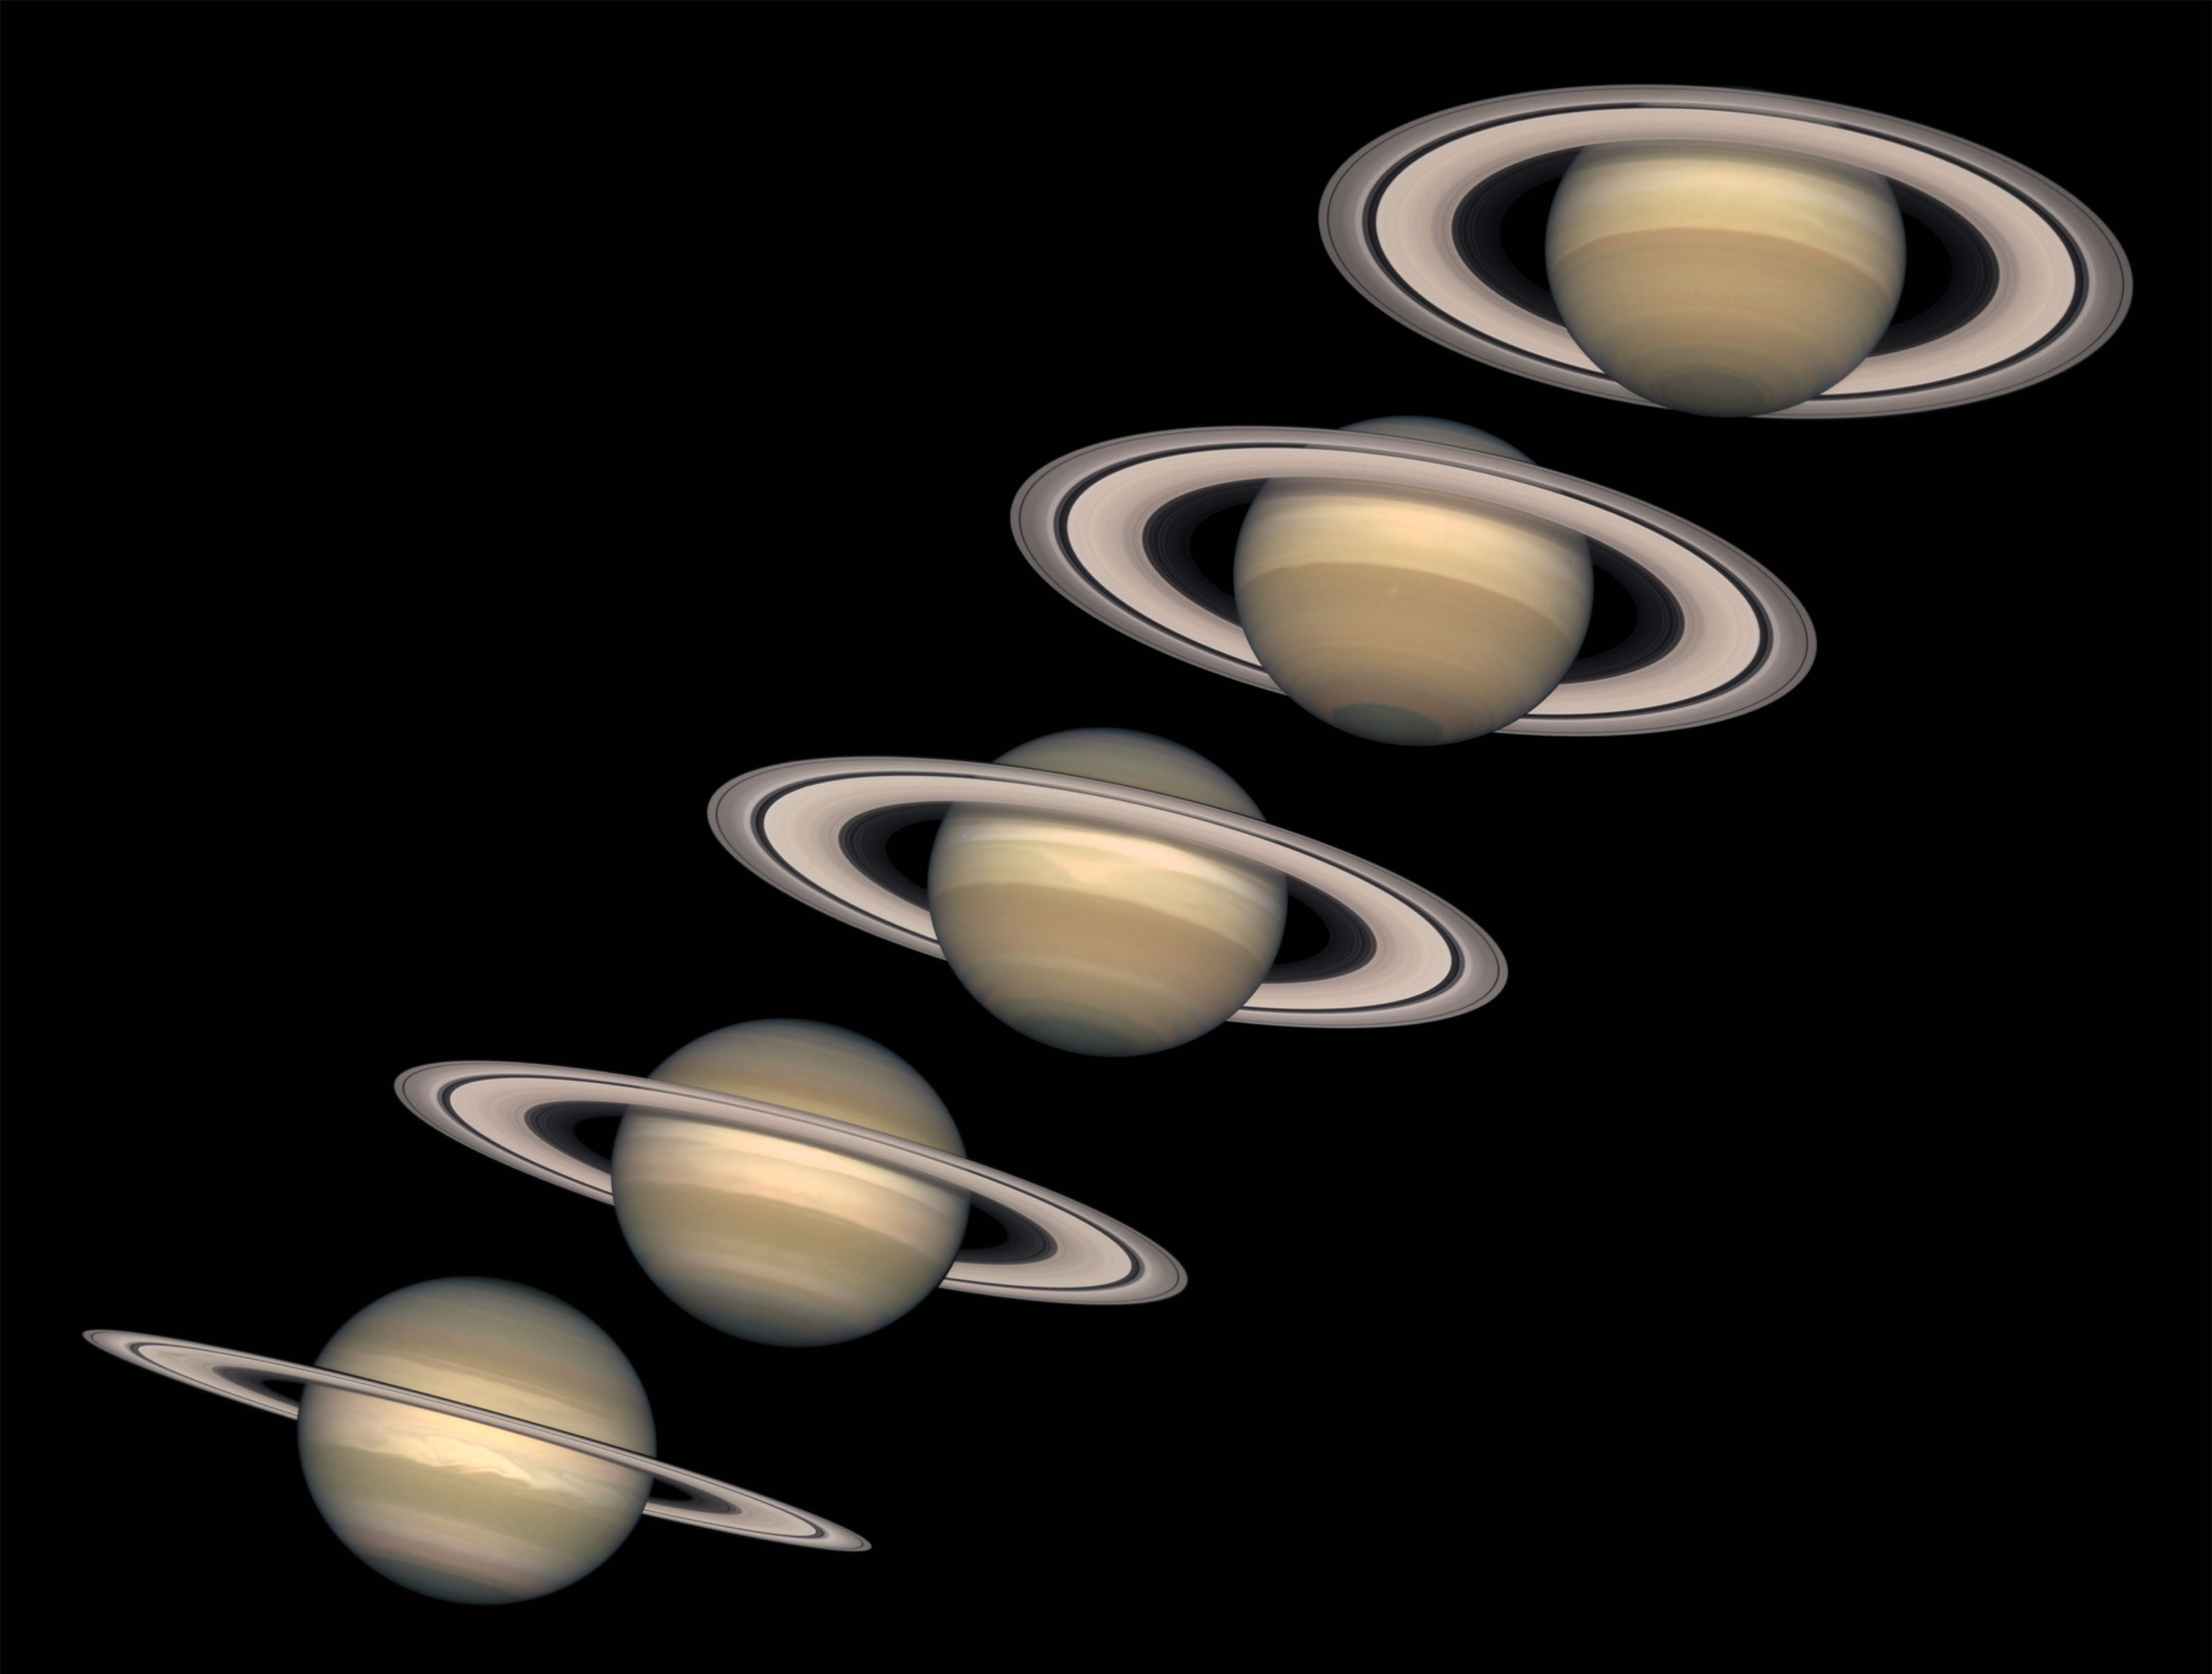

A Change of Seasons on Saturn

Looming like a giant flying saucer in our outer solar system, Saturn puts on a show as the planet and its magnificent ring system nod majestically over the course of its 29-year journey around the Sun. These Hubble Space Telescope images, captured from 1996 to 2000, show Saturn’s rings open up from just past edge-on to nearly fully open as it moves from autumn towards winter in its Northern Hemisphere (For individual images see: PIA03158, PIA03159, PIA03160, PIA03161, and PIA03162).

Saturn’s equator is tilted relative to its orbit by 27 degrees, very similar to the 23-degree tilt of the Earth. As Saturn moves along its orbit, first one hemisphere, then the other is tilted towards the Sun. This cyclical change causes seasons on Saturn, just as the changing orientation of Earth’s tilt causes seasons on our planet. The first image in this sequence, on the lower left, was taken soon after the autumnal equinox in Saturn’s Northern Hemisphere (which is the same as the spring equinox in its Southern Hemisphere). By the final image in the sequence, on the upper right, the tilt is nearing its extreme, or winter solstice in the Northern Hemisphere (summer solstice in the Southern Hemisphere).

Astronomers are studying this set of images to investigate the detailed variations in the color and brightness of the rings. They hope to learn more about the rings’ composition, how they were formed, and how long they might last. Saturn’s rings are incredibly thin, with a thickness of only about 30 feet (10 meters). The rings are made of dusty water ice, in the form of boulder-sized and smaller chunks that gently collide with each other as they orbit around Saturn. Saturn’s gravitational field constantly disrupts these ice chunks, keeping them spread out and preventing them from combining to form a moon. The rings, as shown here, have a slight pale reddish color due to the presence of organic material mixed with the water ice.

Saturn is about 75,000 miles (120,000 km) across, and is flattened at the poles because of its very rapid rotation. A day is only 10 hours long on Saturn. Strong winds account for the horizontal bands in the atmosphere of this giant gas planet. The delicate color variations in the clouds are due to smog in the upper atmosphere, produced when ultraviolet radiation from the Sun shines on methane gas. Deeper in the atmosphere, the visible clouds and gases merge gradually into hotter and denser gases, with no solid surface for visiting spacecraft to land on.

The Cassini/Huygens spacecraft, launched from Earth in 1997, is well on its way to the Saturn system. It will arrive in 2004 to land a probe on Titan, Saturn’s largest moon, and to orbit the planet for four years for a detailed study of the entire Saturn system.

These images of Saturn were taken with the Wide Field Planetary Camera 2 onboard Hubble.

Credit: NASA and The Hubble Heritage Team (STScI/AURA) Acknowledgment: R.G. French (Wellesley College), J. Cuzzi (NASA/Ames), L. Dones (SwRI), and J. Lissauer (NASA/Ames)